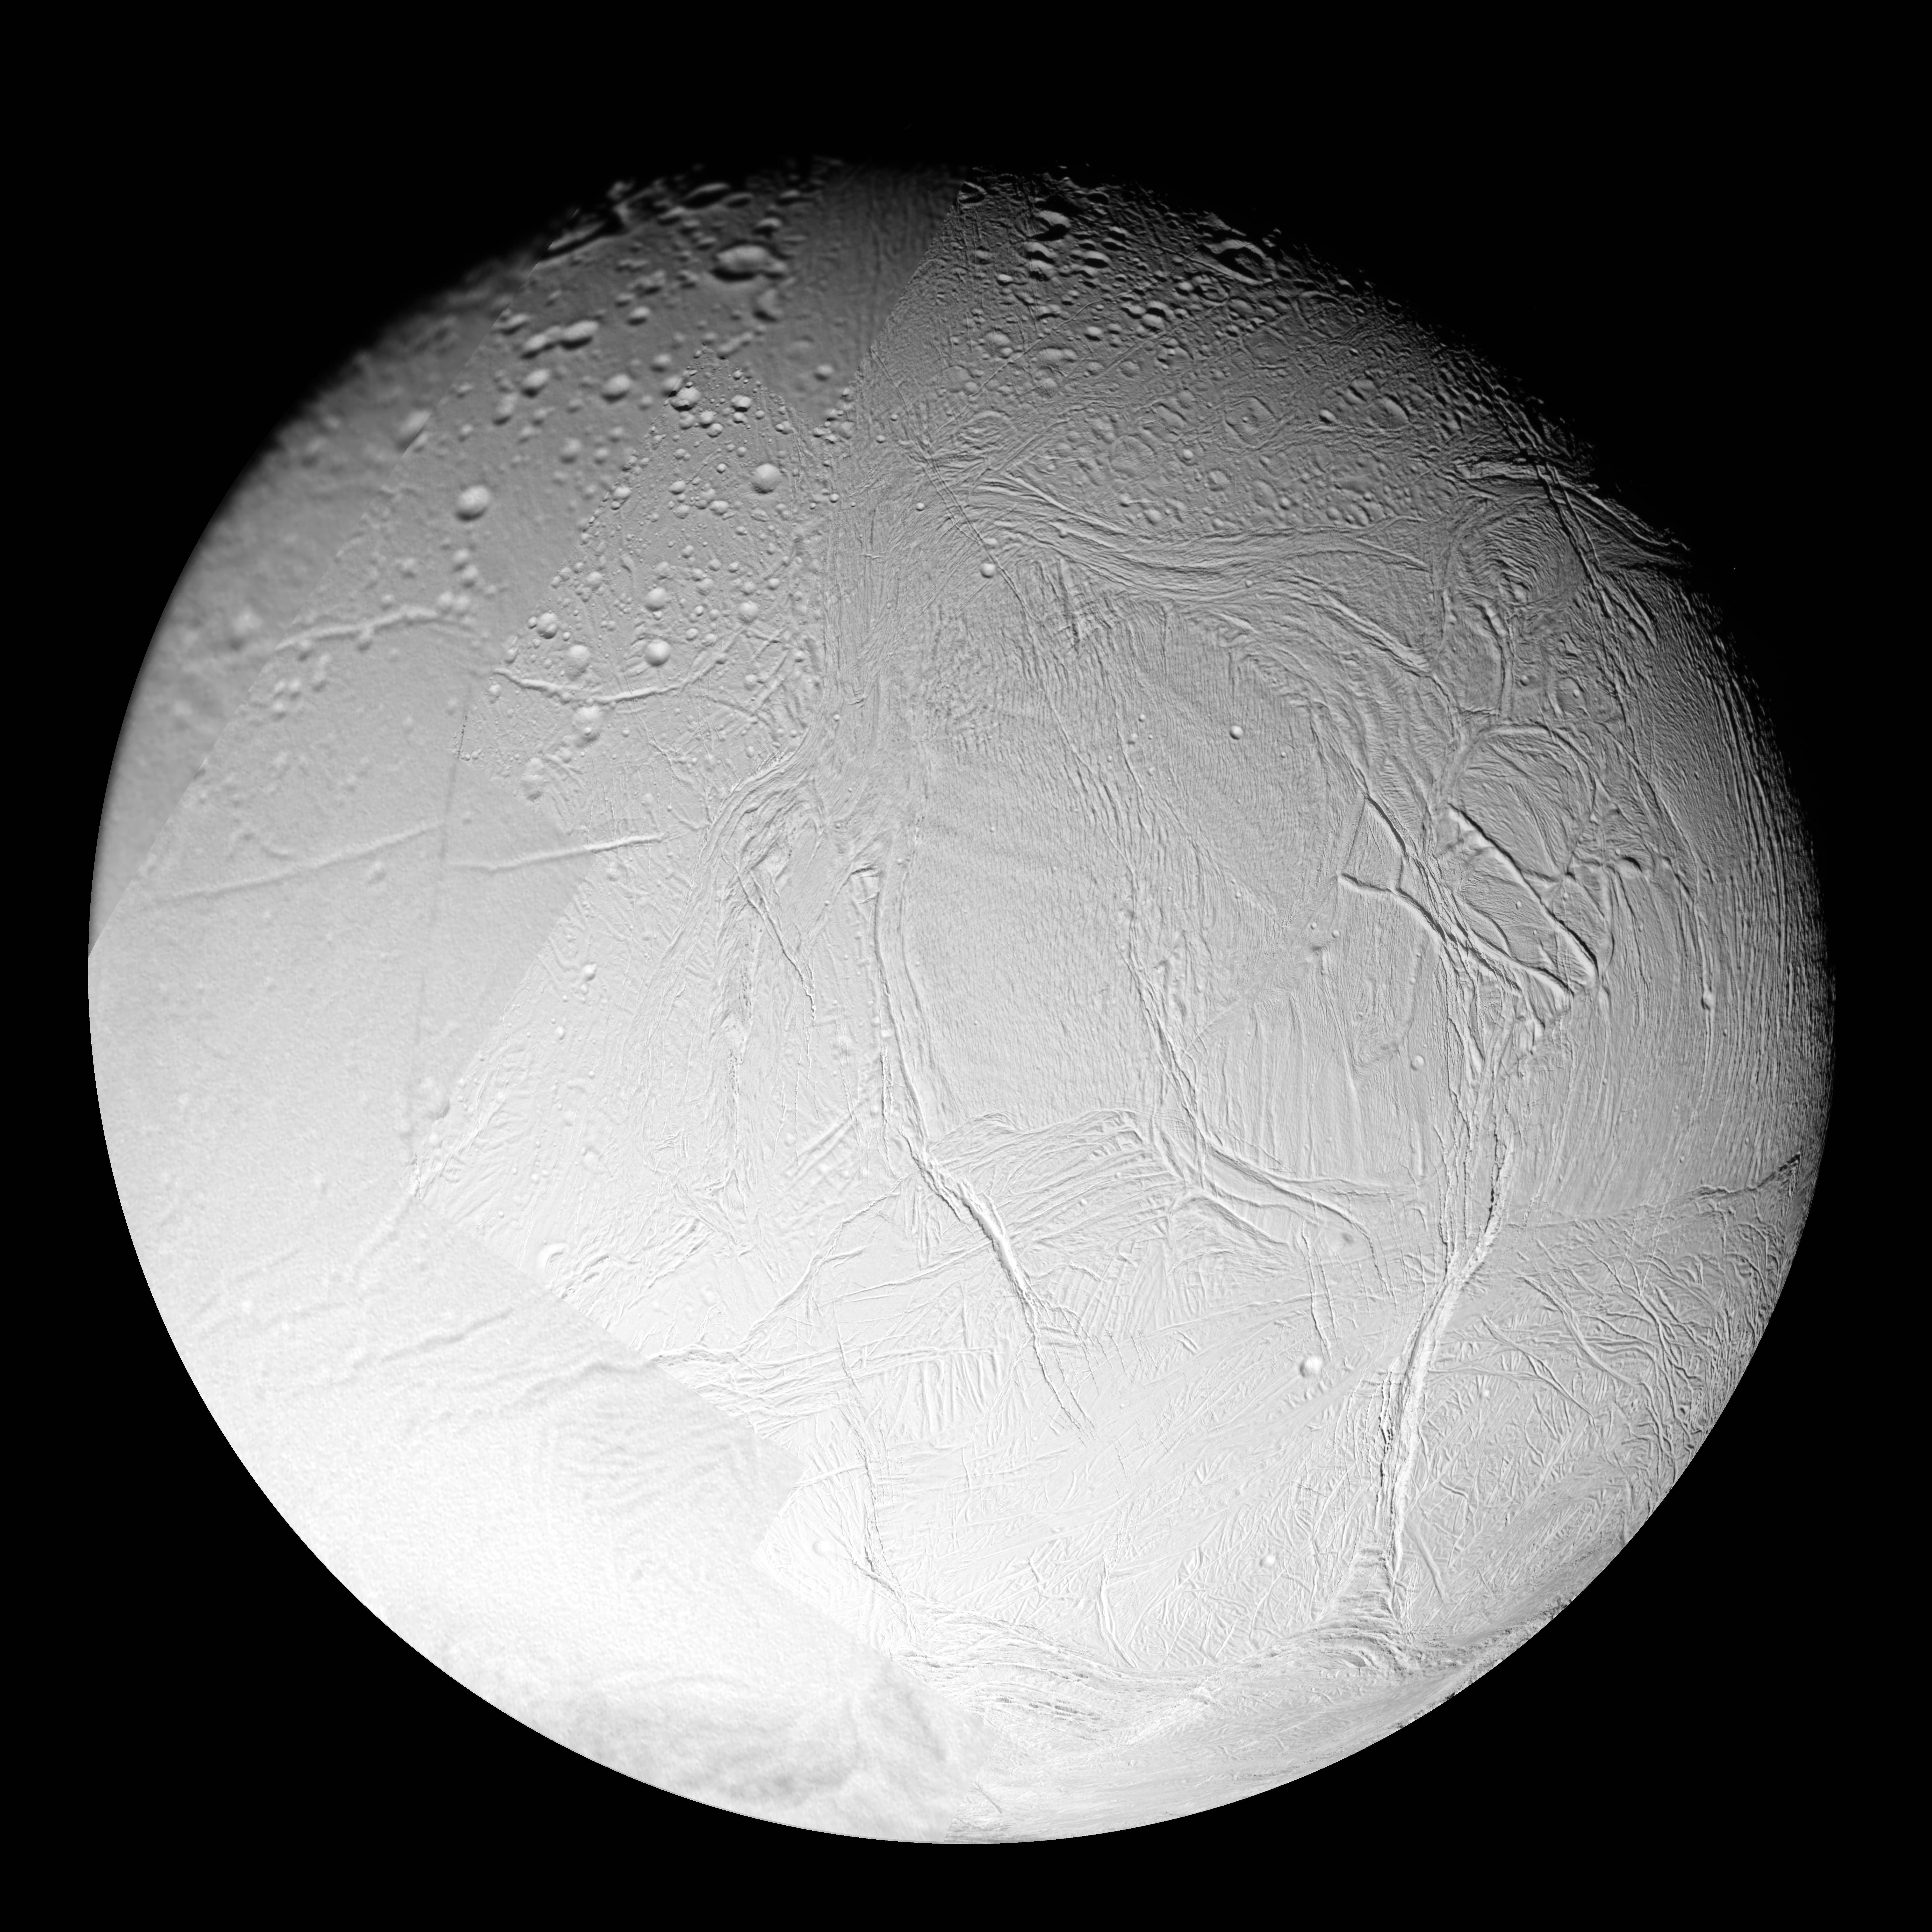

Enceladus: Trailing Hemisphere

A variety of surface ages is revealed in this 16-image mosaic taken during Cassini’s first close flyby of Enceladus, on Feb. 17, 2005.

This mosaic shows the trailing hemisphere of Enceladus — the side of Enceladus that always faces away from the direction of the satellite’s orbital motion. This hemisphere is dominated by Sarandib Planitia (just right of center), a region thought to be dominated by smooth plains in NASA Voyager 2 images taken in August 1981, but shown here in much higher resolution images to be covered in low ridges and troughs. Other major features seen in the region include Labtayt Sulci, a 1-kilometer- (0.6-mile-) deep canyon running northward from a cusp in the south polar terrain boundary (Cashmere Sulci) at lower right to a set of 1-kilometer-tall ridges (Cufa Dorsa and Ebony Dorsum) east of Sarandib Planitia (also seen in PIA06191), as well as Samarkand Sulci, a band of ridges and troughs running along the western margin of Sarandib Planitia almost all the way north to Enceladus’ north pole.

In contrast to the youthful terrain of Sarandib Planitia and the terrain south of it, the terrain north and west of Sarandib appears much older. These regions are covered with impact craters at various stages of degradation, either from viscous relaxation (which causes the craters to flatten over time), or from tectonic activity.

To create this single full-disk mosaic, the 16 images were reprojected into an orthographic projection centered at 2.3 degrees north latitude, 317.7 degrees west longitude with a pixel scale of 63 meters (207 feet) per pixel. The original images were taken by the Cassini spacecraft narrow-angle and wide-angle cameras from distances ranging from 10,850 to 29,750 kilometers (6,740 to 18,490 miles). The images had a phase, or sun-Enceladus-spacecraft, angle of 28 degrees.

The Cassini-Huygens mission is a cooperative project of NASA, the European Space Agency and the Italian Space Agency. The Jet Propulsion Laboratory, a division of the California Institute of Technology in Pasadena, manages the mission for NASA’s Science Mission Directorate, Washington, D.C. The Cassini orbiter and its two onboard cameras were designed, developed and assembled at JPL. The imaging operations center is based at the Space Science Institute in Boulder, Colo.

Credit: NASA/JPL/Space Science Institute